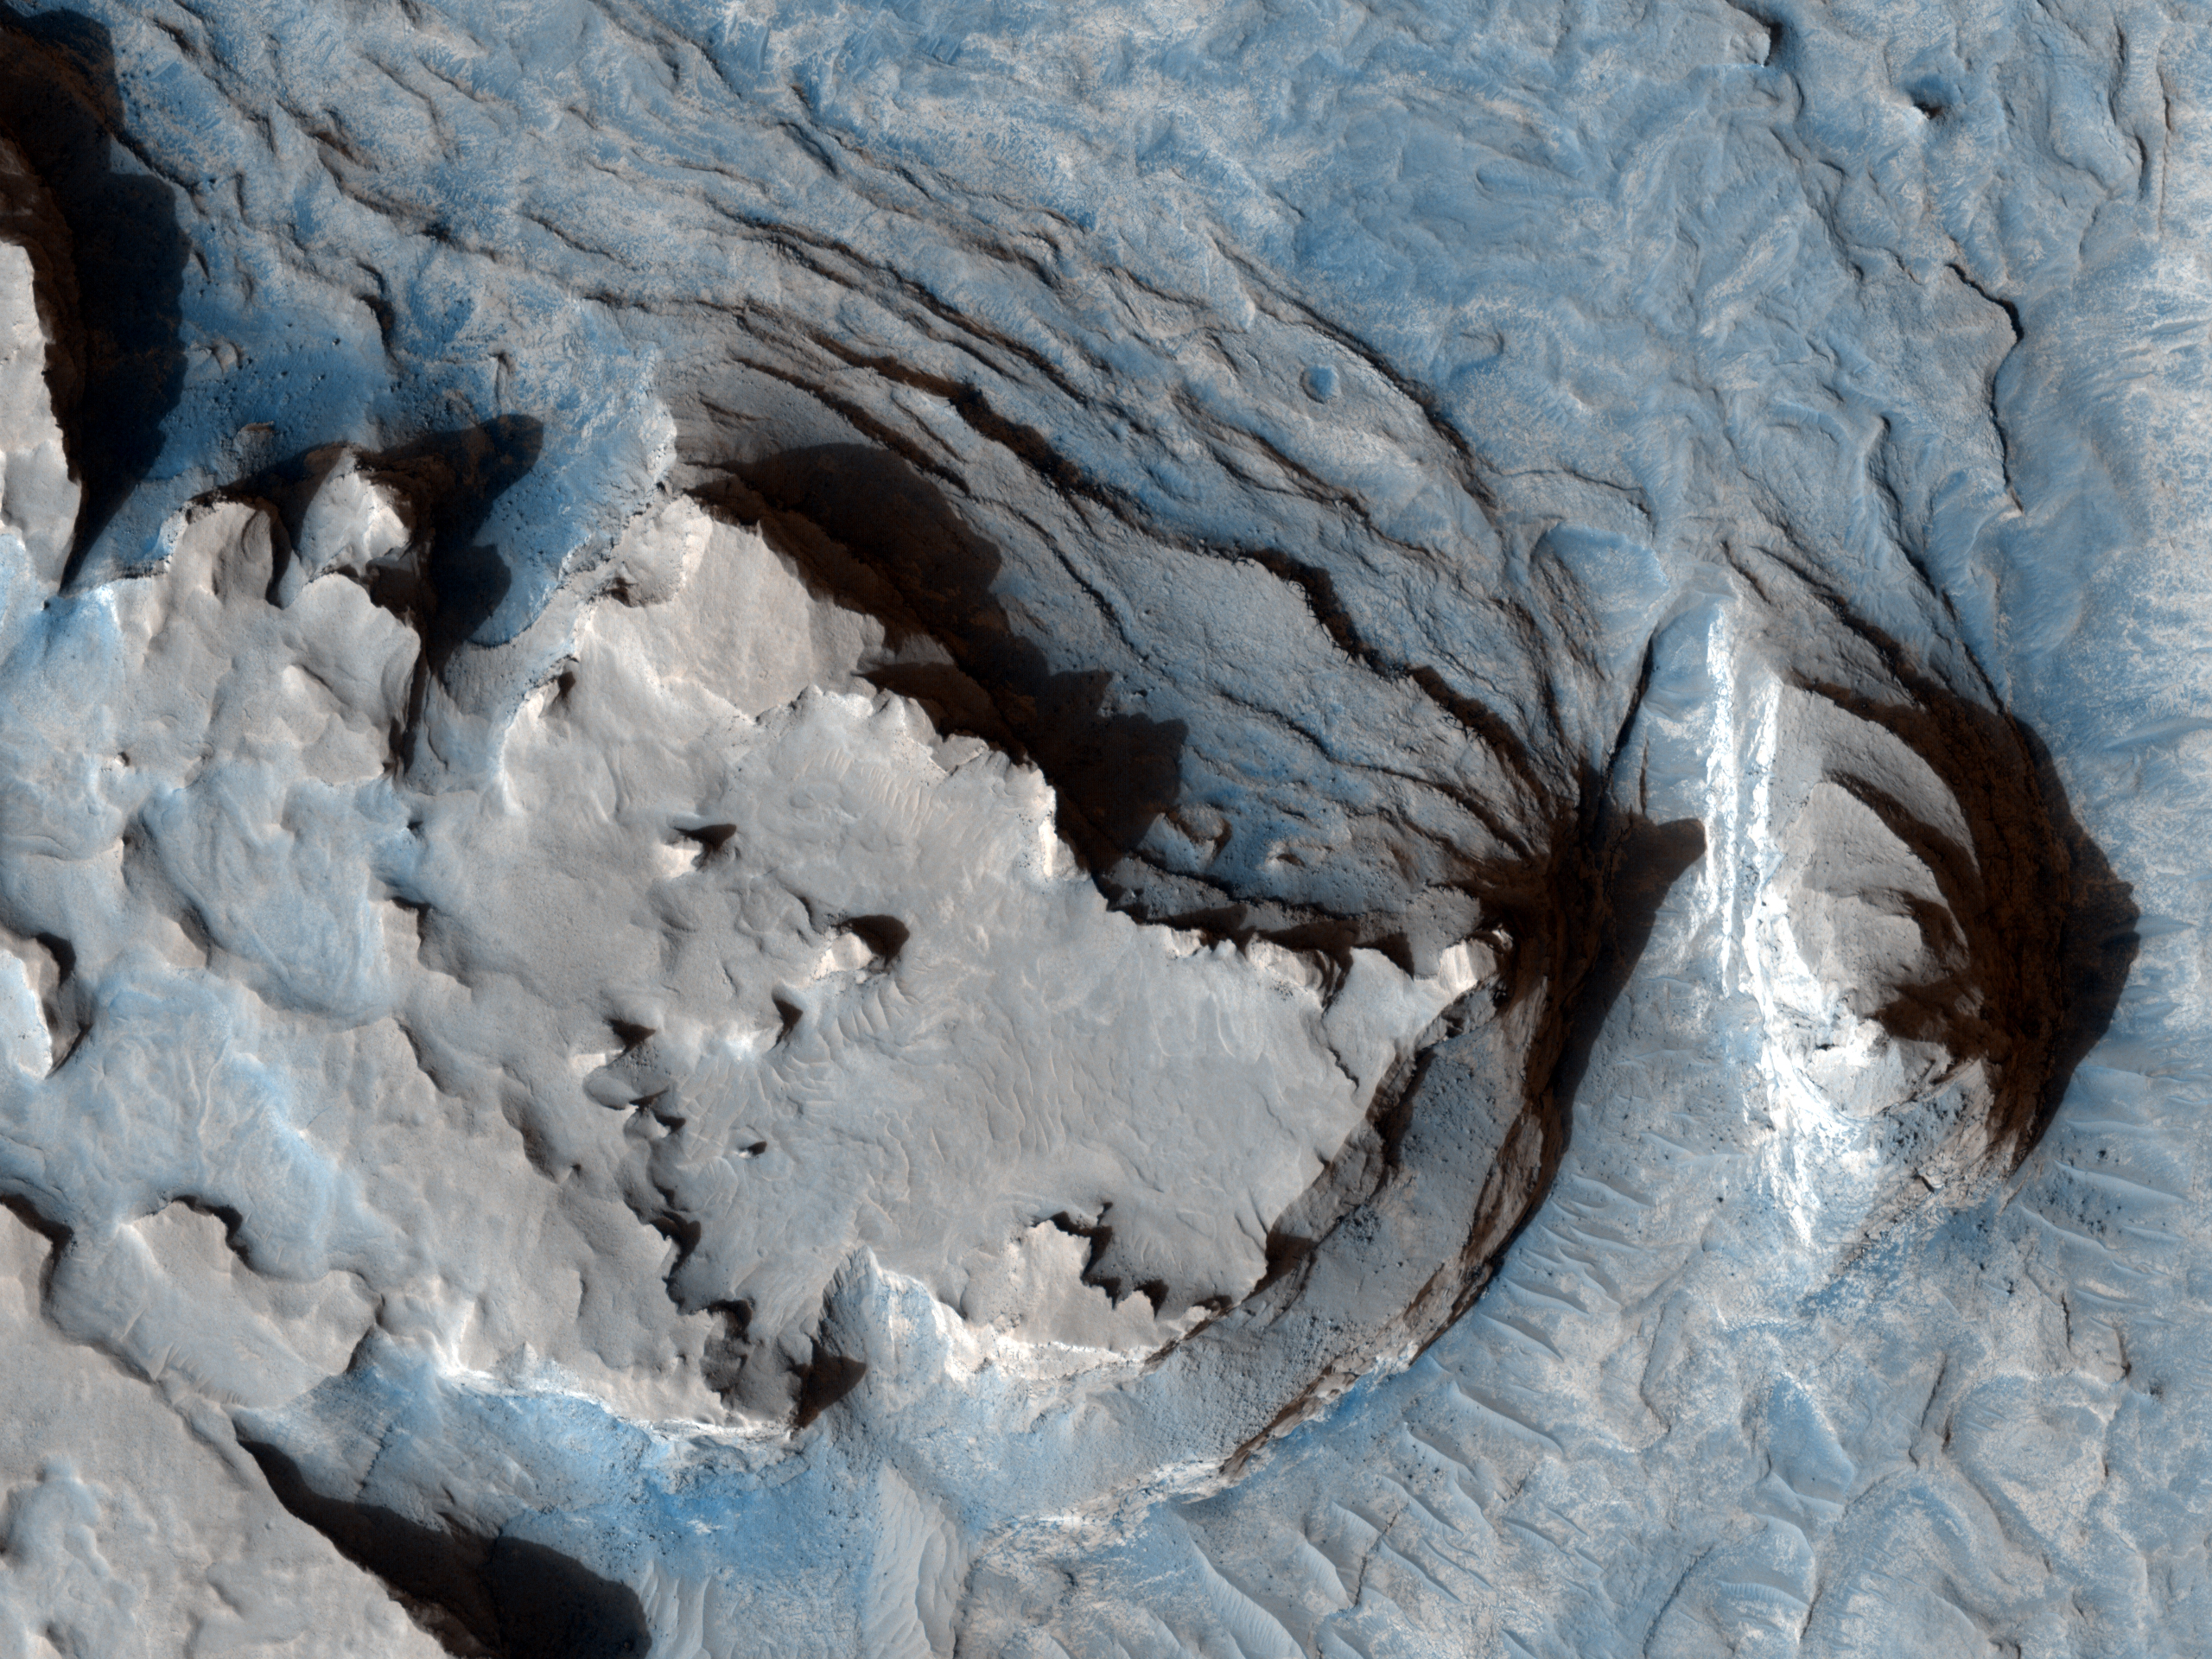

Curvilinear Ridge in Terra Meridiani

This image shows an arcuate ridge in Terra Meridiani. The ridge is most likely a former streambed, now exposed in inverted relief; the wandering path is not expected for an exhumed fault or volcanic dyke. The stream that formed this ridge must have been ancient as the ridge is buried by brighter rocks, which are themselves very old, having been thickly deposited and then heavily eroded.

The Mars Exploration Rover Opportunity landed in the same region of Mars, and the rocks it has examined are likely part of a sequence similar to that exposed here. The rocks exposed at the Opportunity landing site are mostly aeolian (wind-deposited) sandstone, but show evidence of past water, reaching the surface at times. Opportunity has access to only a few meters of a stack of sediments that is hundreds of meters thick.

Since water was present at times at the Opportunity landing site, surface water elsewhere in the sequence of sediments is perhaps not too surprising. However, evidence like this may indicate that sediments were deposited by a broader range of processes than just those inferred at the Opportunity site. This is important for unraveling the entire history of the region.

A stream channel could become inverted in several ways. Chemicals precipitating from the water could bind the streambed together, lava could fill the channel, or the bed could contain large boulders. In each case, the relatively resistant material of the stream channel could remain as the surrounding rock eroded. Here, the ridge is distant from any volcanic vent, and appears fractured, particularly in the southern portion. This indicates that the ridge material is consolidated and has some strength. Thus, the most likely mechanism for formation of this ridge is deposition of a chemical “cement” which hardened the streambed rock.

The plains surrounding the ridge are also fractured, indicating some degree of consolidation. These cracks could form by desiccation (water loss) from wet sediment or tensile fracturing as the weight of overlying rocks was removed. Cracks like this can also form in permafrost due to seasonal temperature changes; ground ice is unlikely this close to the equator, but it is possible that the cracks are a remnant of different climate conditions from the past.

NASA’s Jet Propulsion Laboratory, a division of the California Institute of Technology in Pasadena, manages the Mars Reconnaissance Orbiter for NASA’s Science Mission Directorate, Washington. Lockheed Martin Space Systems, Denver, built the spacecraft. The High Resolution Imaging Science Experiment is operated by the University of Arizona, Tucson, and the instrument was built by Ball Aerospace & Technologies Corp., Boulder, Colo.

Originally released August 1, 2007

Credit: NASA/JPL-Caltech/University of Arizona